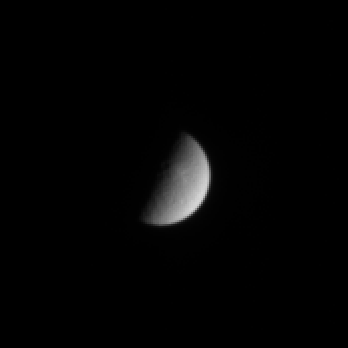

Receding Rhea

This view of Saturn’s icy moon Rhea shows hints of its heavily cratered surface, including a bright feature near the terminator (day-night boundary). Cassini was, at the time, speeding away from the Saturn system on its initial long, looping orbit.

The image was taken in visible light with the Cassini spacecraft narrow angle camera on July 15, 2004, from a distance of about 5.1 million kilometers (3.2 million miles) from Rhea. The Sun-Rhea-spacecraft, or phase angle of the image is 90 degrees. The image scale is 31 kilometers (19 miles) per pixel. The image has been magnified by a factor of two to aid visibility.

The Cassini-Huygens mission is a cooperative project of NASA, the European Space Agency and the Italian Space Agency. The Jet Propulsion Laboratory, a division of the California Institute of Technology in Pasadena, manages the Cassini-Huygens mission for NASA’s Office of Space Science, Washington, D.C. The Cassini orbiter and its two onboard cameras, were designed, developed and assembled at JPL. The imaging team is based at the Space Science Institute, Boulder, Colo.

Credit: NASA/JPL/Space Science Institute